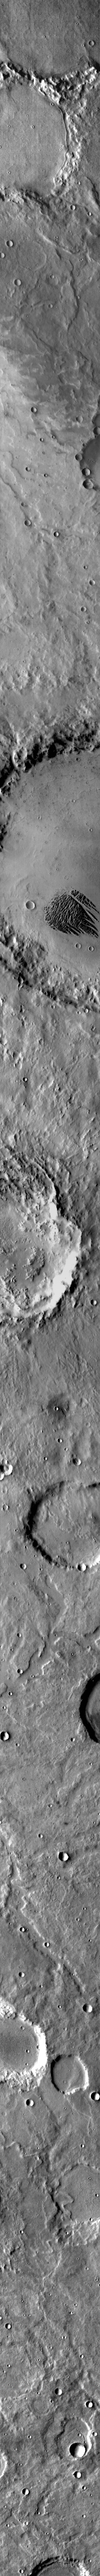

Pollack Crater

This IR image shows the feature called “White Rock.” In vis images, the feature is brighter in color that the surroundings. In this IR image the feature is dark, indicating that it is cooler than the surroundings.

Credit: NASA/JPL-Caltech/ASU